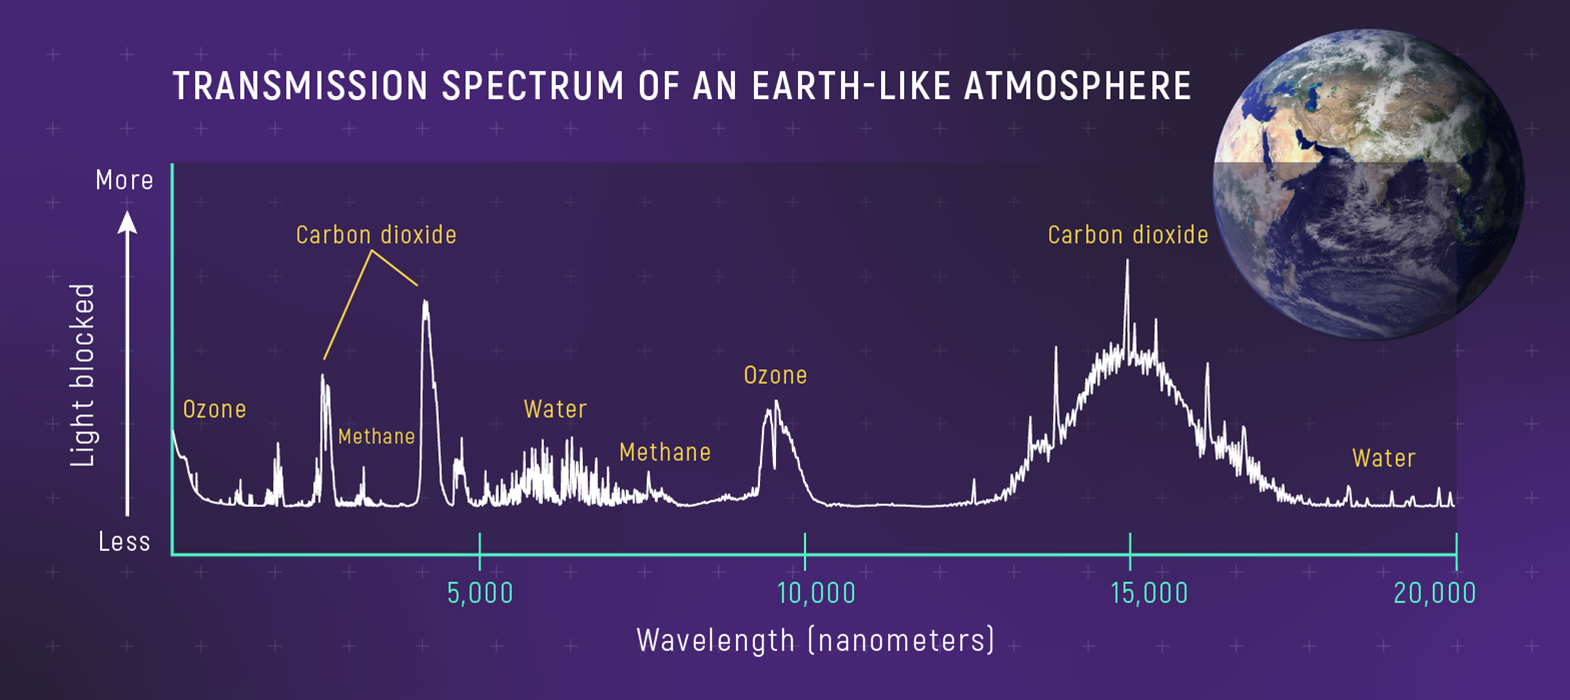

Transmission Spectrum of an Earth-like Atmosphere

A transmission spectrum of an Earth-like atmosphere shows wavelengths of sunlight that molecules like ozone (O3), water (H2O), carbon dioxide (CO2), and methane (CH4) absorb. (Notice that on this graph, the y-axis shows amount of light blocked by Earth’s atmosphere rather than brightness of sunlight that travels through the atmosphere: Brightness decreases from bottom to top.)

Transmission spectroscopy is used to study the atmospheres of planets orbiting distant stars. An understanding of the atmospheres and spectra of Earth and other planets in the Solar System is crucial for accurate interpretation of transmission spectra of exoplanets. A transmission spectrum is a type of absorption spectrum.

Model transmission spectrum from Lisa Kaltenegger and Zifan Lin 2021 ApJL 909

Credit: Illustration: NASA, ESA, CSA, Leah Hustak (STScI)